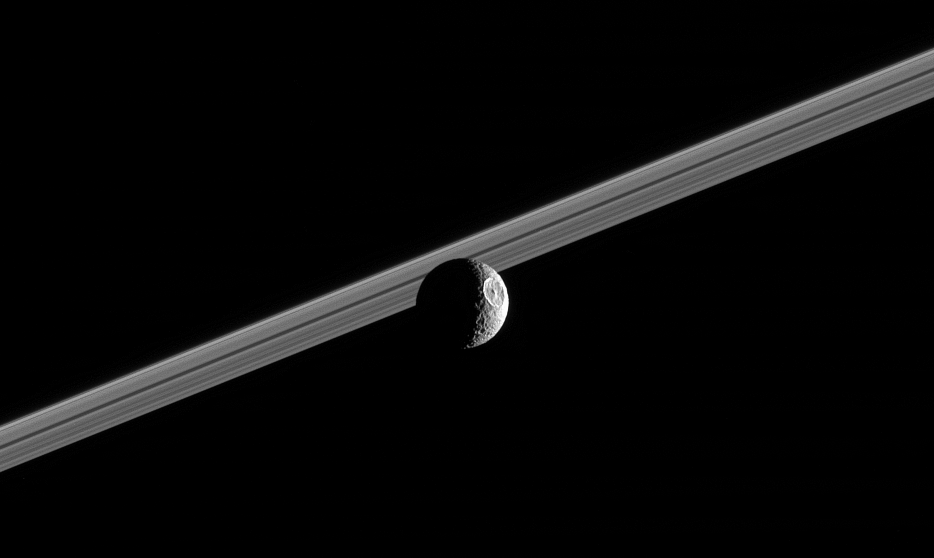

Herschel Sees the Sun

Impact-battered Mimas steps in front of Saturn’s rings, showing off its giant 130-kilometer (80-mile) wide crater Herschel.

The illuminated terrain seen here is on the moon’s leading hemisphere. North on Mimas is up and rotated 20 degrees to the left. Mimas is 397 kilometers (247 miles) across.

The image was taken in visible green light with the Cassini narrow-angle camera on Oct. 13, 2005 at a distance of approximately 711,000 kilometers (442,000 miles) from Mimas and at a Sun-Mimas-spacecraft, or phase, angle of 112 degrees. The image scale is 4 kilometers (3 miles) per pixel.

The Cassini-Huygens mission is a cooperative project of NASA, the European Space Agency and the Italian Space Agency. The Jet Propulsion Laboratory, a division of the California Institute of Technology in Pasadena, manages the mission for NASA’s Science Mission Directorate, Washington, D.C. The Cassini orbiter and its two onboard cameras were designed, developed and assembled at JPL. The imaging operations center is based at the Space Science Institute in Boulder, Colo.

Credit: NASA/JPL/Space Science Institute